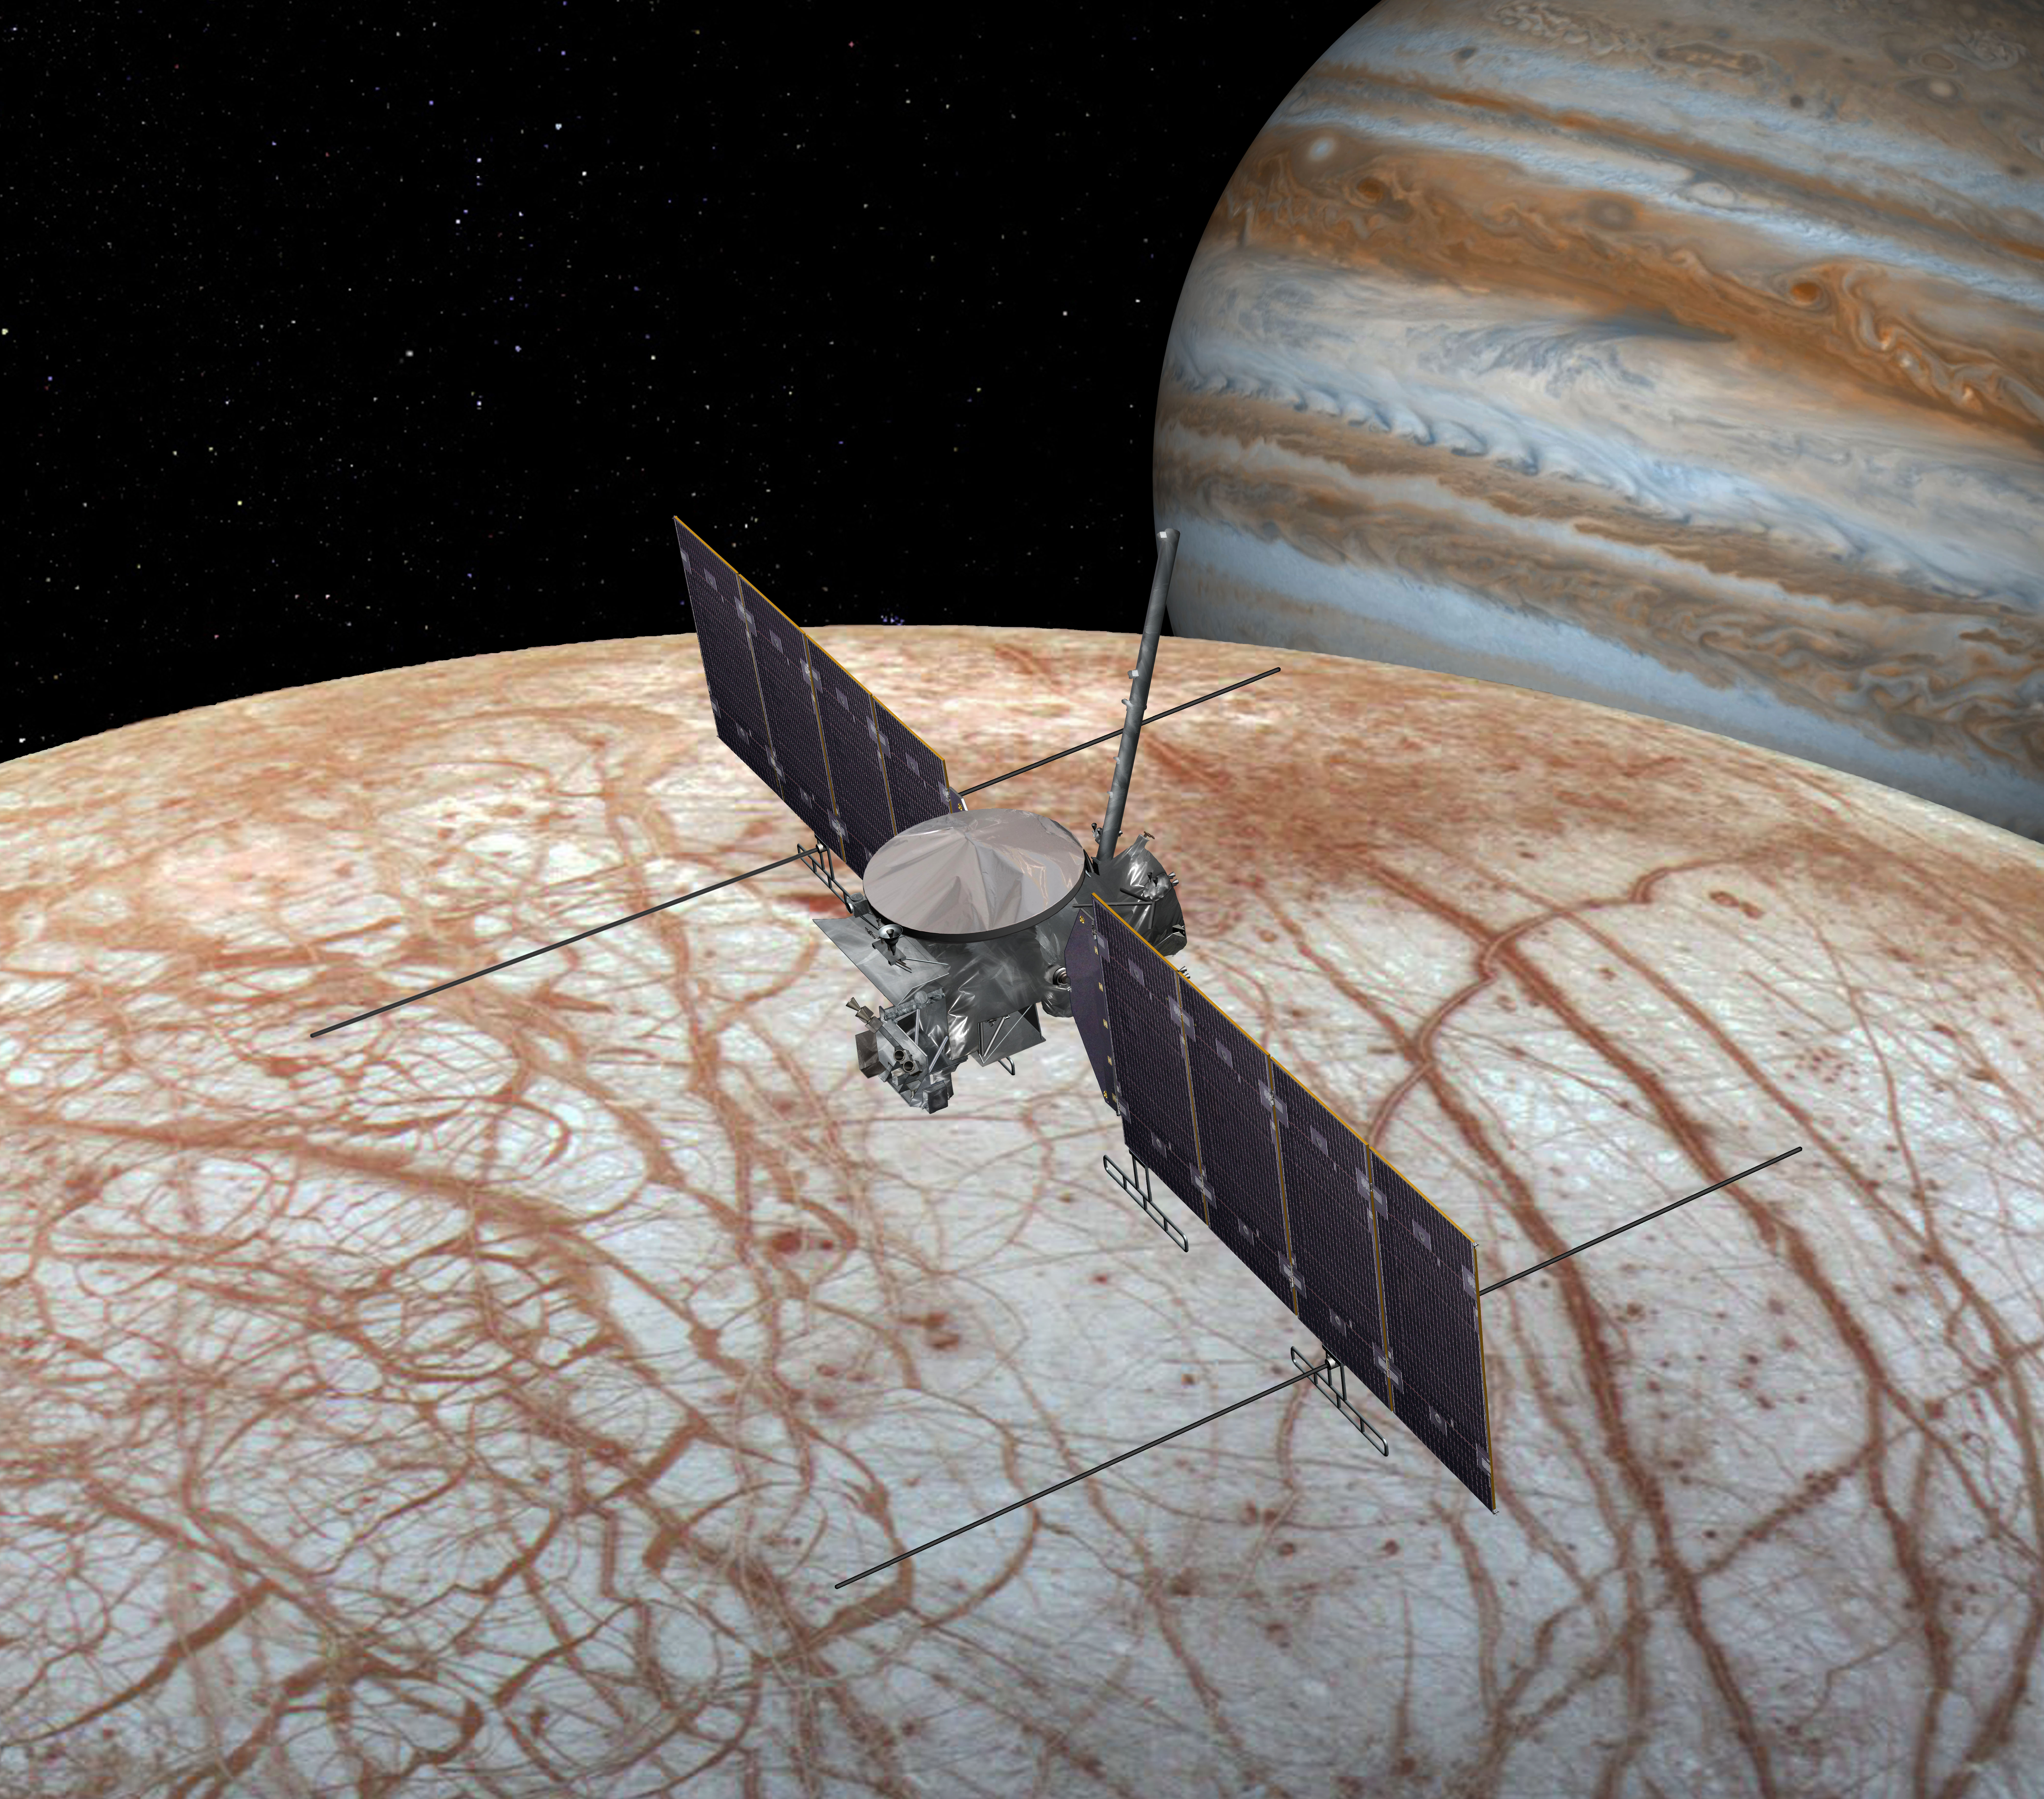

Europa Clipper Spacecraft (Artist’s Concept)

Photojournal Note: See an updated illustration (PIA24321) of Europa Clipper that more accurately depicts the spacecraft.

☆☆☆

This artist’s rendering shows NASA’s Europa Clipper spacecraft, which is being developed for a launch sometime in the 2020s. This view shows the spacecraft configuration, which could change before launch, as of early 2016.

The mission would place a spacecraft in orbit around Jupiter in order to perform a detailed investigation of the giant planet’s moon Europa — a world that shows strong evidence for an ocean of liquid water beneath its icy crust and which could host conditions favorable for life. The highly capable, radiation-tolerant spacecraft would enter into a long, looping orbit around Jupiter to perform repeated close flybys of Europa.

The concept image shows two large solar arrays extending from the sides of the spacecraft, to which the mission’s ice-penetrating radar antennas are attached. A saucer-shaped high-gain antenna is also side mounted, with a magnetometer boom placed next to it. On the forward end of the spacecraft (at left in this view) is a remote-sensing pallet, which houses the rest of the science instrument payload.

The nominal mission would perform at least 45 flybys of Europa at altitudes varying from 1,700 miles to 16 miles (2,700 kilometers to 25 kilometers) above the surface.

This view takes artistic liberty with Jupiter’s position in the sky relative to Europa and the spacecraft.

NASA’s Jet Propulsion Laboratory manages the Europa mission for the agency’s Science Mission Directorate in Washington.

Credit: NASA/JPL-Caltech